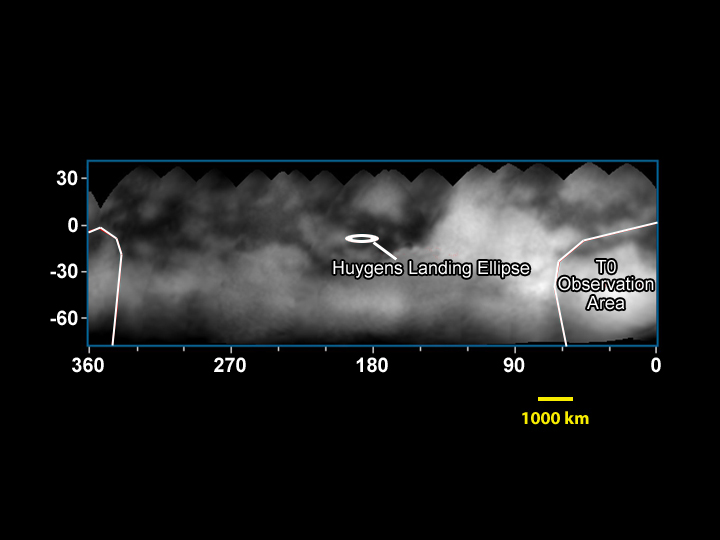

Titan Map

Figure 1

This mosaic of images taken by the Cassini spacecraft as it approached Saturn shows the surface features of Titan, from the dark “H” on the left to the bright observation area at the south pole on the right. Visible in the center is the location where the spacecraft’s Huygens probe will descend in January 2005.

The Cassini-Huygens mission is a cooperative project of NASA, the European Space Agency and the Italian Space Agency. The Jet Propulsion Laboratory, a division of the California Institute of Technology in Pasadena, manages the Cassini-Huygens mission for NASA’s Office of Space Science, Washington, D.C. The Cassini orbiter and its two onboard cameras, were designed, developed and assembled at JPL. The imaging team is based at the Space Science Institute, Boulder, Colo.

Credit: NASA/JPL/Space Science Institute